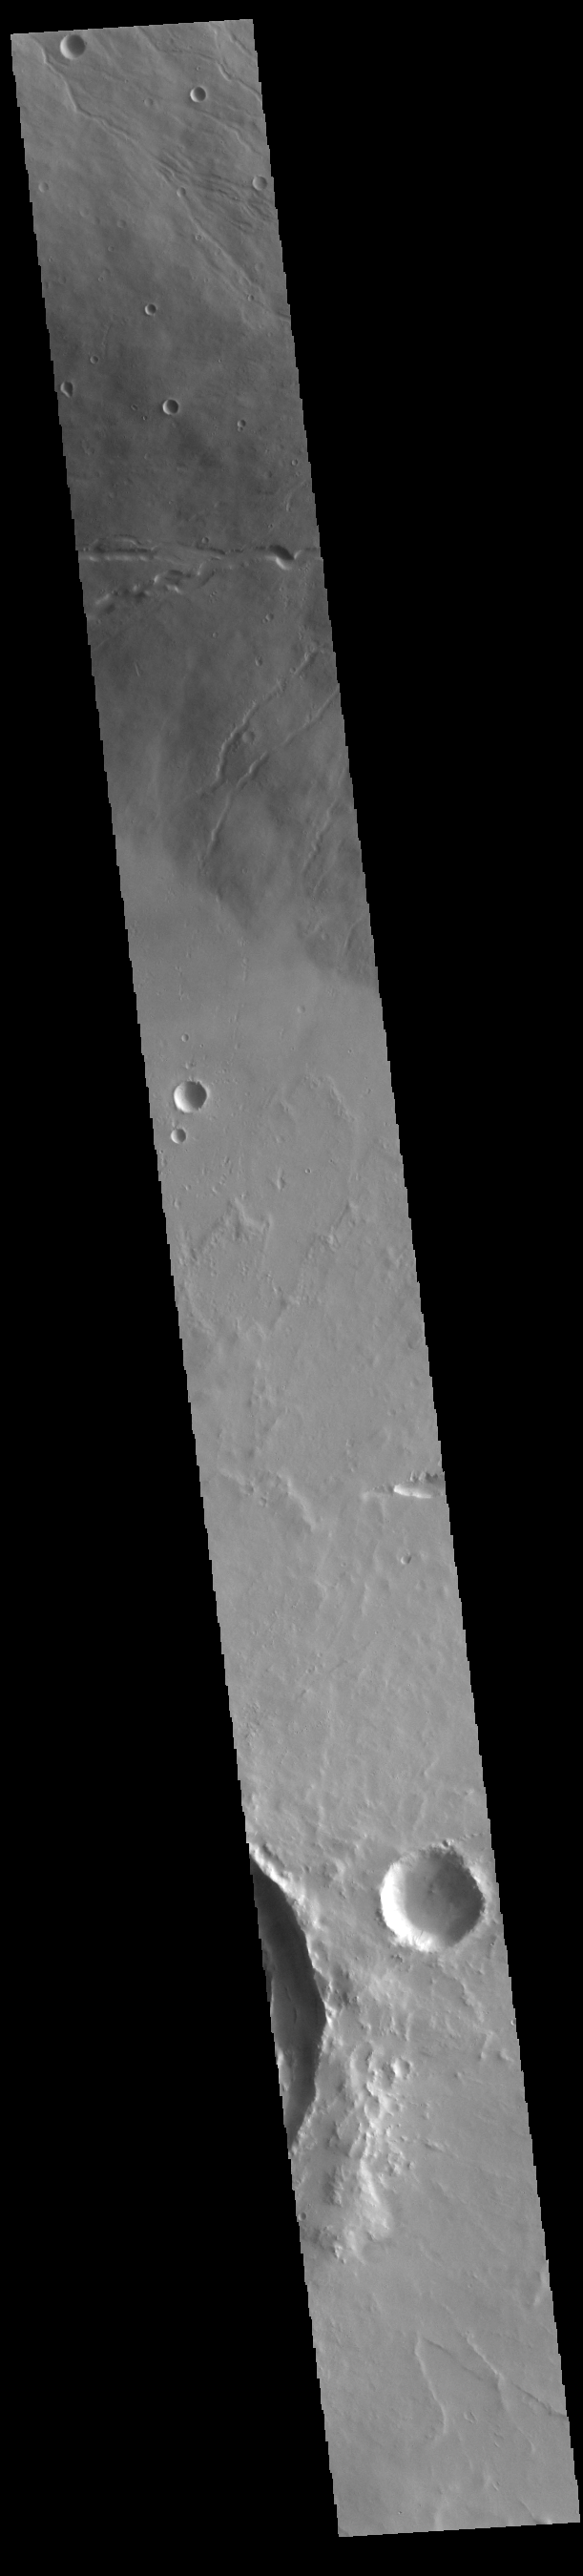

Ceraunius Tholus

Today’s VIS image shows the western flank of Ceraunius Tholus. At only 128 km (79 miles) across, it is one of the smaller Tharsis volcanoes. It is 8,500 meters (27,887 feet) high, close to the height of Mount Everest (29,031 feet). The slopes are relatively steep, and there are several very large channels dissecting the western flank. The volcano is surrounded by younger flows from the larger Tharsis volcanoes. The eastern rim of Paros Crater is visible at the bottom of the image.

Credit: NASA/JPL-Caltech/ASU